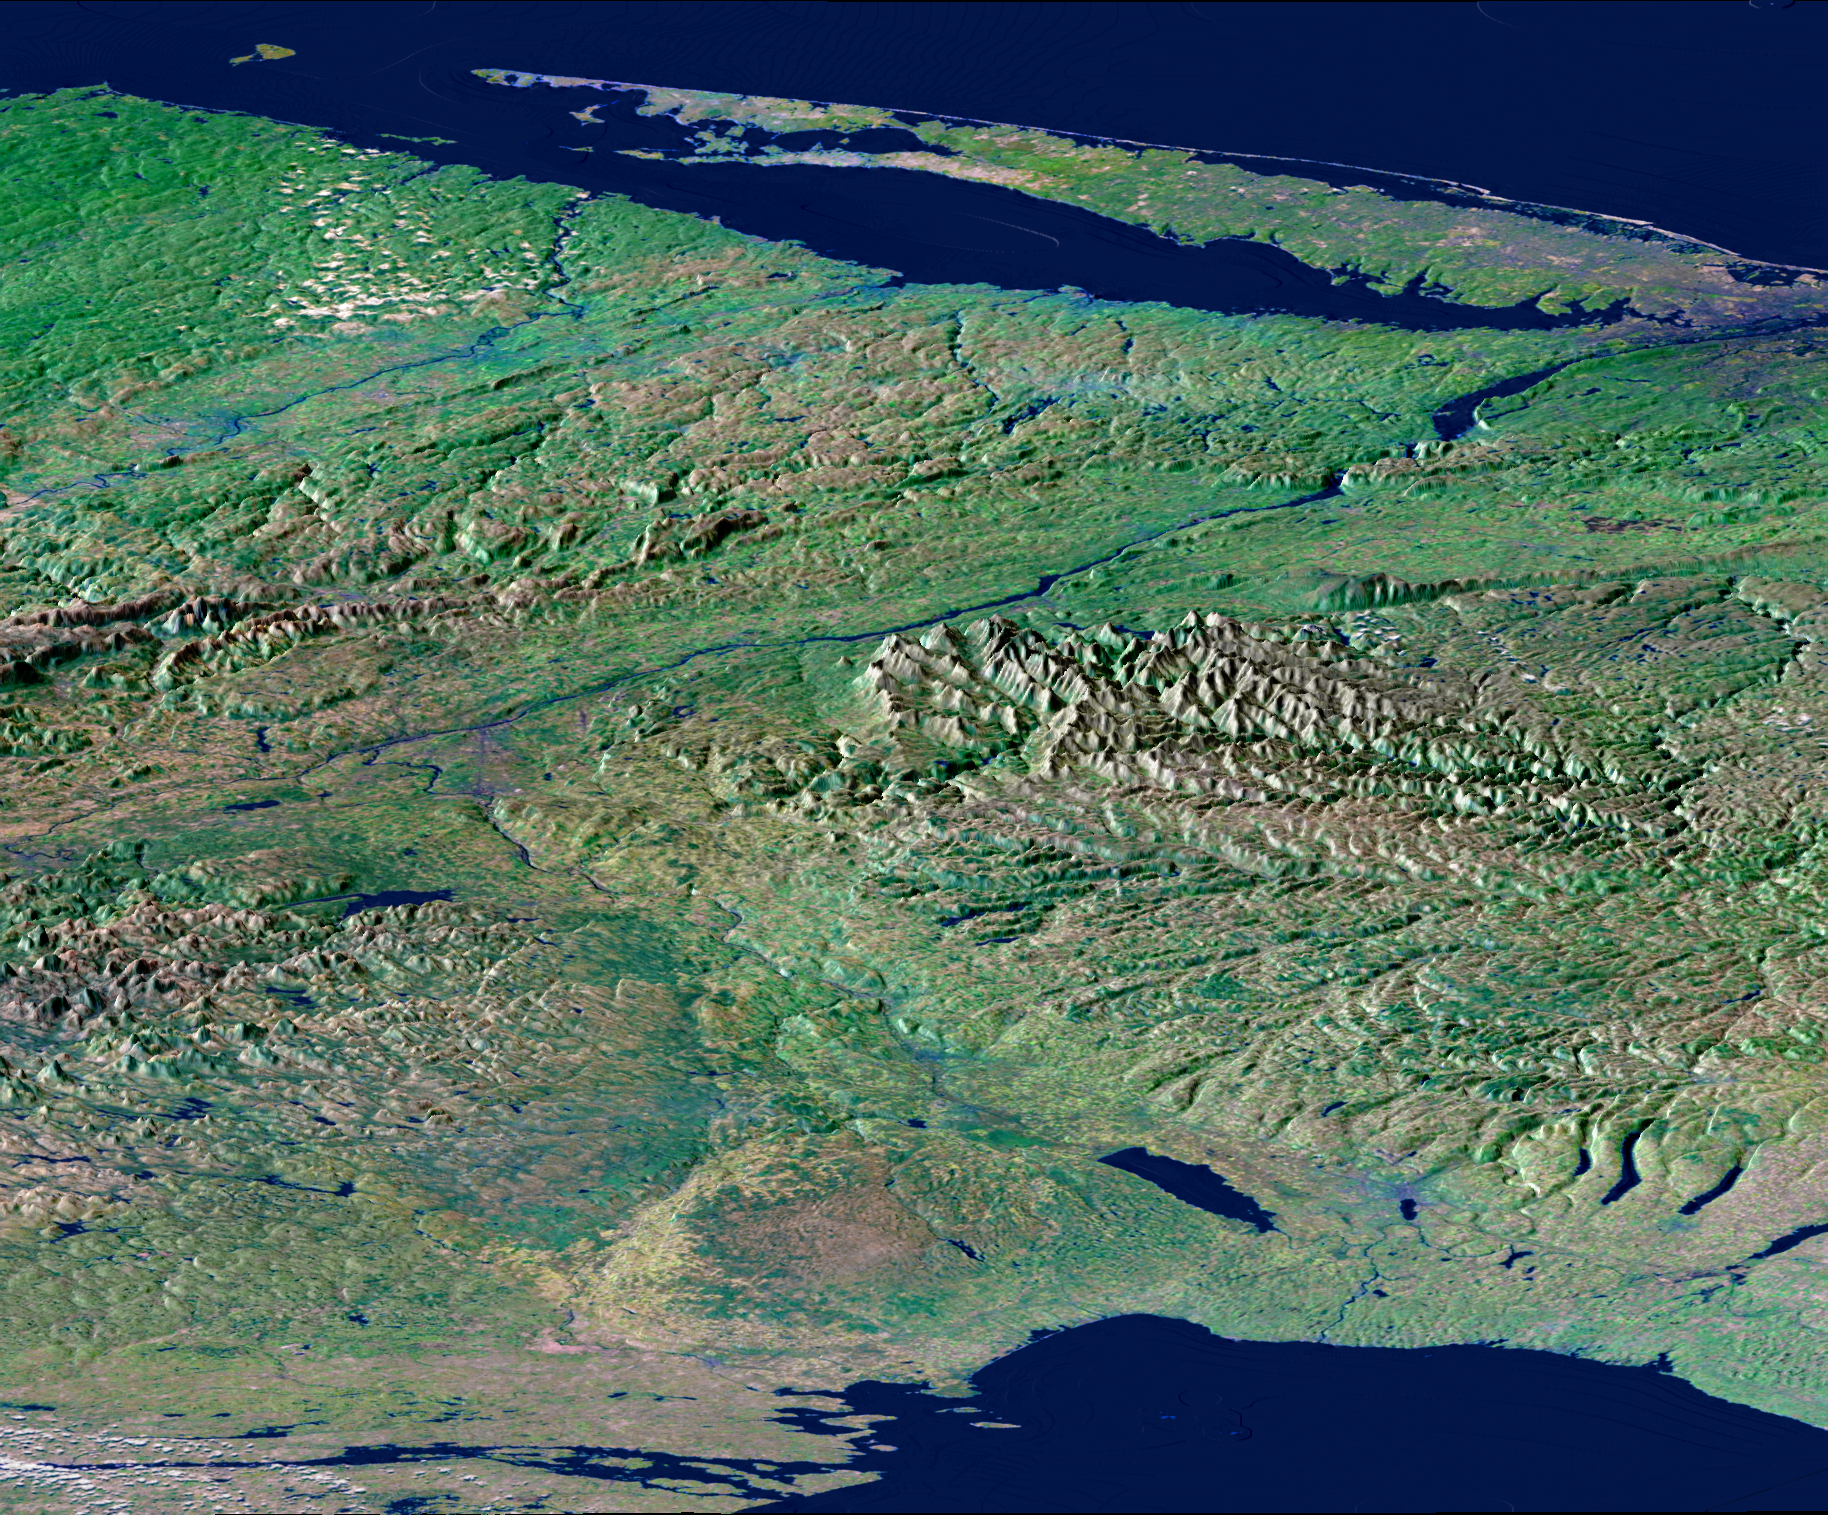

Perspective View, New York State, Lake Ontario to Long Island

From Lake Ontario and the St. Lawrence River (at the bottom of the image) and extending to Long Island (at the top), this perspective view shows the varied topography of eastern New York State and parts of Massachusetts, Connecticut, Pennsylvania, New Jersey and Rhode Island. The high “bumpy” area in the left foreground is the southern and western Adirondack Mountains, a deeply eroded landscape that includes the oldest rocks in the eastern United States. On the right side are the Catskill Mountains, a part of the Appalachian Mountain chain, where river erosion has produced an intricate pattern of valleys. Between the Adirondacks and Catskills, A wide valley contains the Mohawk River and the Erie Canal. To the northwest (lower right) of the Catskills are the Finger Lakes of central New York . They were carved by the vast glacier that covered this entire area as recently as 18,000 years ago. The Hudson River runs along a straight valley from left center (near Glens Falls), widening out as it approaches New York City at the upper right on the image. The Connecticut River valley has a similar north-south trend further to the east (across the upper left corner of the image). The Berkshire Hills are between the Hudson and Connecticut valleys.

This image was generated using a single swath of data acquired in 68 seconds by SRTM and an enhanced false-color mosaic of images from the Landsat 5 satellite. Lush vegetation appears green, water appears dark blue, and cities are generally light blue. White clouds occur in the upper left and lower left. Topographic shading in the image was enhanced with false shading derived from the elevation model. Topographic expression is exaggerated 5X.

Elevation data used in this image was acquired by the Shuttle Radar Topography Mission (SRTM) aboard the Space Shuttle Endeavour, launched on February 11, 2000. SRTM used the same radar instrument that comprised the Spaceborne Imaging Radar-C/X-Band Synthetic Aperture Radar (SIR-C/X-SAR) that flew twice on the Space Shuttle Endeavour in 1994. SRTM was designed to collect three-dimensional measurements of the Earth’s surface. To collect the 3-D data, engineers added a 60-meter-long (200-foot) mast, installed additional C-band and X-band antennas, and improved tracking and navigation devices. The mission is a cooperative project between the National Aeronautics and Space Administration (NASA), the National Imagery and Mapping Agency (NIMA) of the U.S. Department of Defense (DoD), and the German and Italian space agencies. It is managed by NASA’s Jet Propulsion Laboratory, Pasadena, CA, for NASA’s Earth Science Enterprise, Washington, DC.

Size: 220 by 510 kilometers (135 by 315 miles)
Location: 43 deg. North lat., 75 deg. West lon.
Orientation: View southeast
Colors: Landsat bands 2,4,7 in blue, green, and red
Date Acquired: February 13, 2000 (SRTM); Various Dates (Landsat Mosaic)
Image: NASA/JPL/NIMA

Credit: NASA/JPL